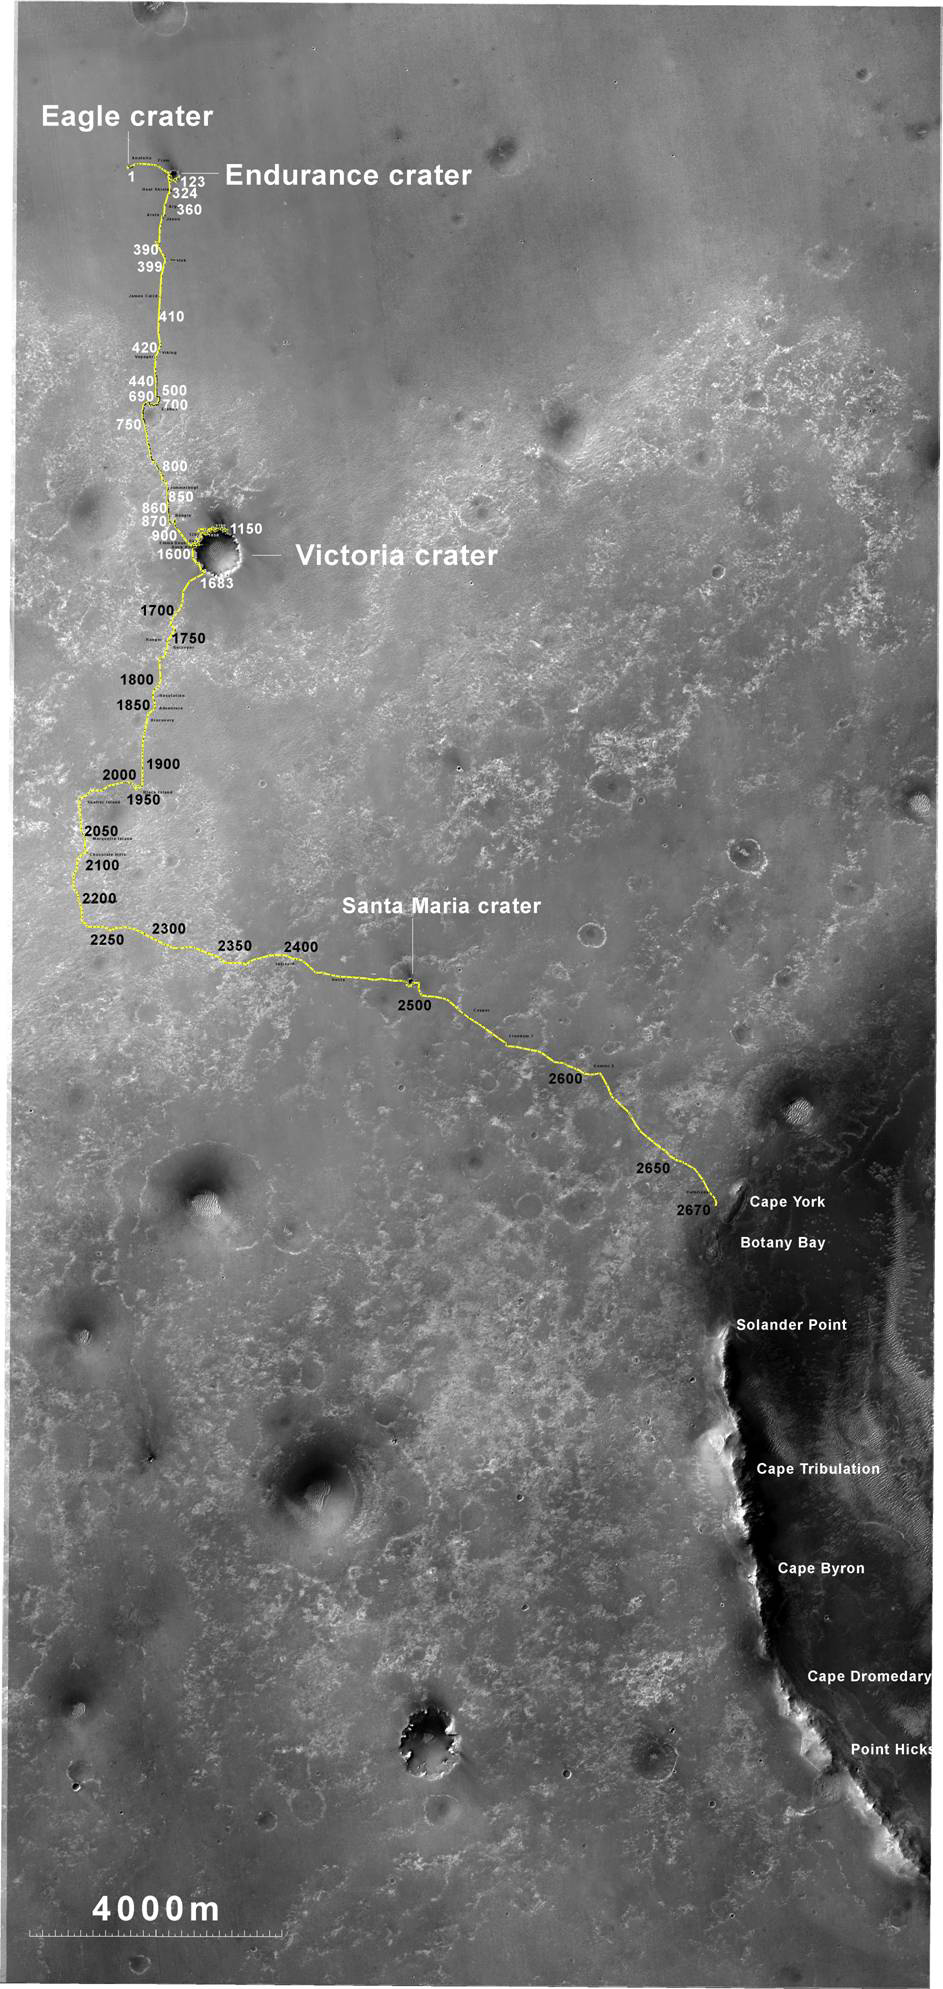

Opportunity’s Route to Endeavour Crater

The yellow line on this map shows where NASA’s Mars Rover Opportunity has driven from the place where it landed in January 2004 — inside Eagle crater, at the upper left end of the track — to a point approaching the rim of Endeavour crater. The map traces the route through the 2,670th Martian day, or sol, of Opportunity’s work on Mars (July 29, 2011).

Endeavour crater has been the rover team’s destination for Opportunity since the rover finished exploring Victoria crater in August 2008. Endeavour, with a diameter of about 14 miles (22 kilometers), offers access to older geological deposits than any Opportunity has seen before.

In honor of Opportunity’s rover twin, the team has chosen “Spirit Point” as the informal name for the site on Endeavour’s rim targeted for Opportunity’s arrival at Endeavour. Spirit Point is the southern edge of a ridge called “Cape York.” Farther south on the rim, a ridge called “Cape Tribulation” offers exposures identified from orbit as clay minerals.

The base map is a mosaic of images from the Context Camera on NASA’s Mars Reconnaissance Orbiter. It is used by rover team member Larry Crumpler of the New Mexico Museum of Natural History and Science, Albuquerque, for showing the regional context of Opportunity’s traverse.

Opportunity and Spirit completed their three-month prime missions in April 2004 and continued operations in bonus extended missions. The Mars Reconnaissance Orbiter reached Mars in 2006, completed its prime mission in 2010, and is also working in an extended mission. NASA’s Jet Propulsion Laboratory, a division of the California Institute of Technology in Pasadena, manages the Mars Exploration Rover Project and the Mars Reconnaissance Orbiter for the NASA Science Mission Directorate, Washington. Malin Space Science Systems, San Diego, built and operates the orbiter’s Context Camera.

Credit: NASA/JPL-Caltech/MSSS/NMMNHS